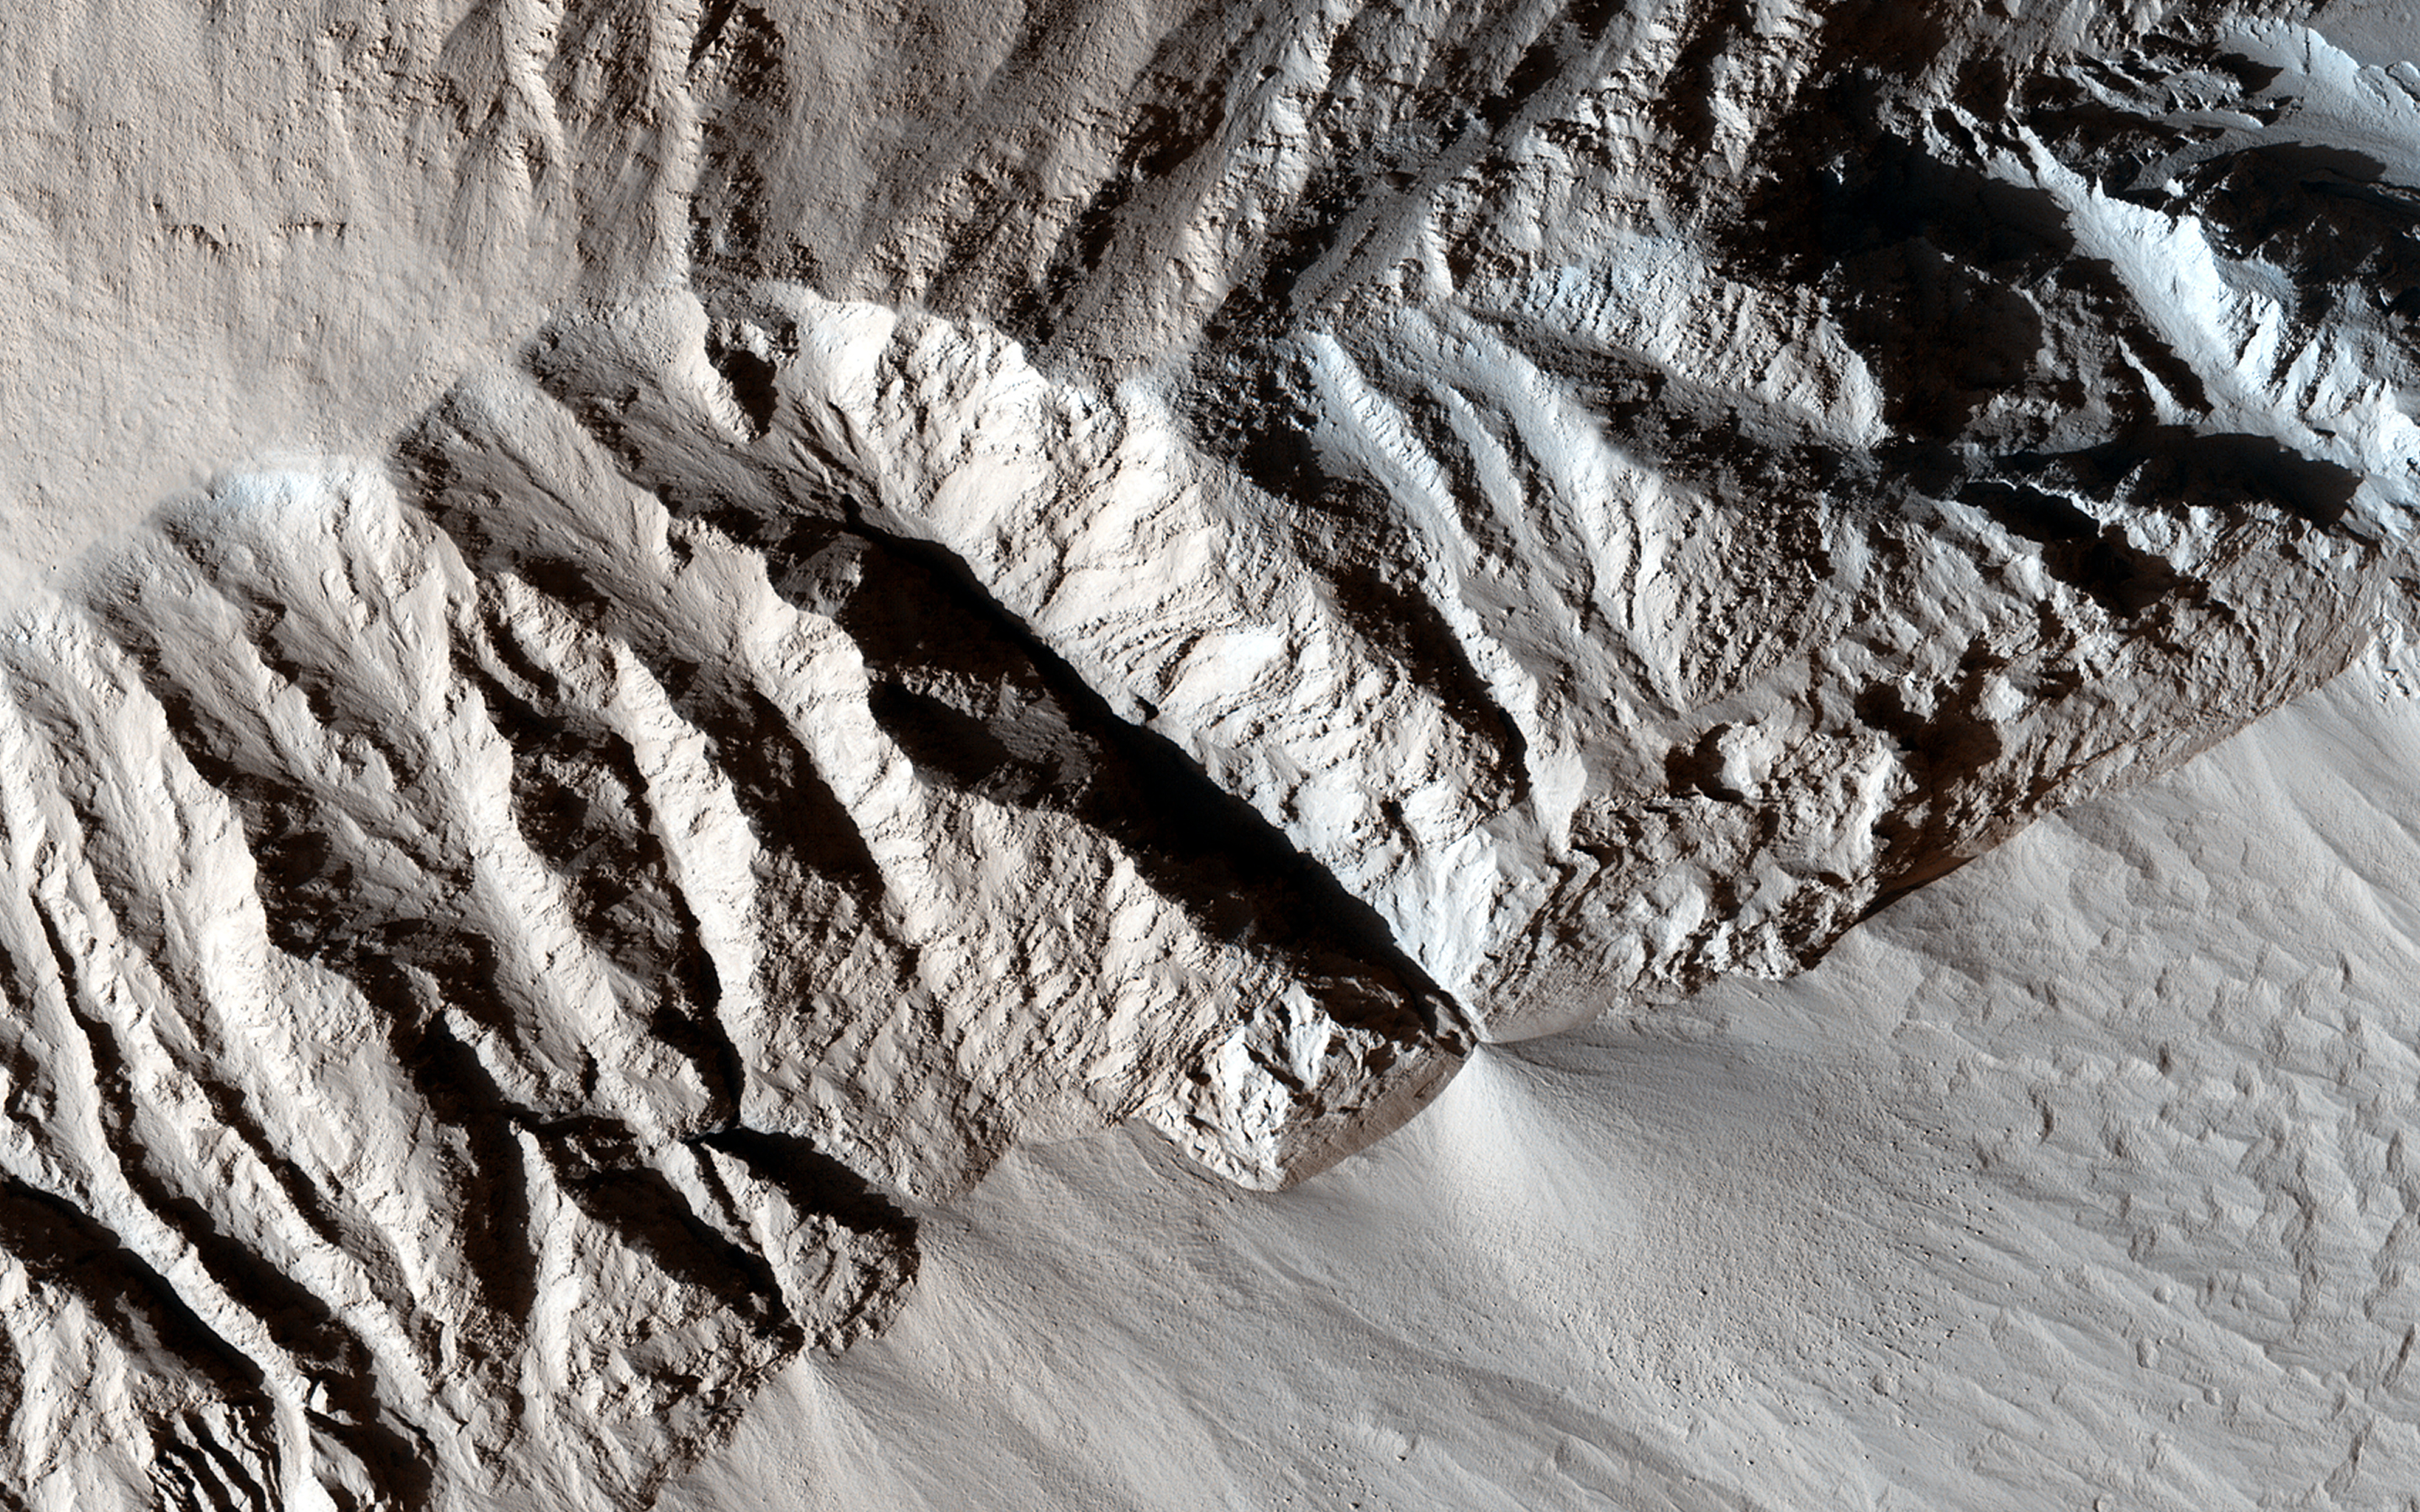

Yardang-Sculpted Deposits from Apollonaris Patera

We see here a terrain with an incredible morphologic dichotomy: a relatively smooth region that transitions into sharp ridges. These ridges, aligned in the nearly same direction, are called yardangs. Yardangs are not unique to Mars. Many yardangs can be found on Earth, in very dry regions with strong prevailing winds.

Yardangs are formed when a surface that is composed of materials of differing strengths (i.e., of both harder and softer materials) is shaped by the abrasive action of sand and dust carried by the wind. In this case, and given the proximity of the Apollonaris Patera volcanic center, we think that these wind-carved deposits are comprised of volcanic ash and pyroclastics that erupted from Apollonaris when it was last active in the not-too-distant geologic past.

Over time, the softer materials (likely volcanic ash) were eroded away, leaving behind the harder materials in the form of elongated ridges that are parallel to the direction of the prevailing wind. The end result is a stunning, out-of-this-world display of yardangs, sculpted with the artistic chisel of the Martian wind.

The University of Arizona, Tucson, operates HiRISE, which was built by Ball Aerospace & Technologies Corp., Boulder, Colo. NASA’s Jet Propulsion Laboratory, a division of the California Institute of Technology in Pasadena, manages the Mars Reconnaissance Orbiter Project for NASA’s Science Mission Directorate, Washington.

Credit: NASA/JPL-Caltech/Univ. of Arizona